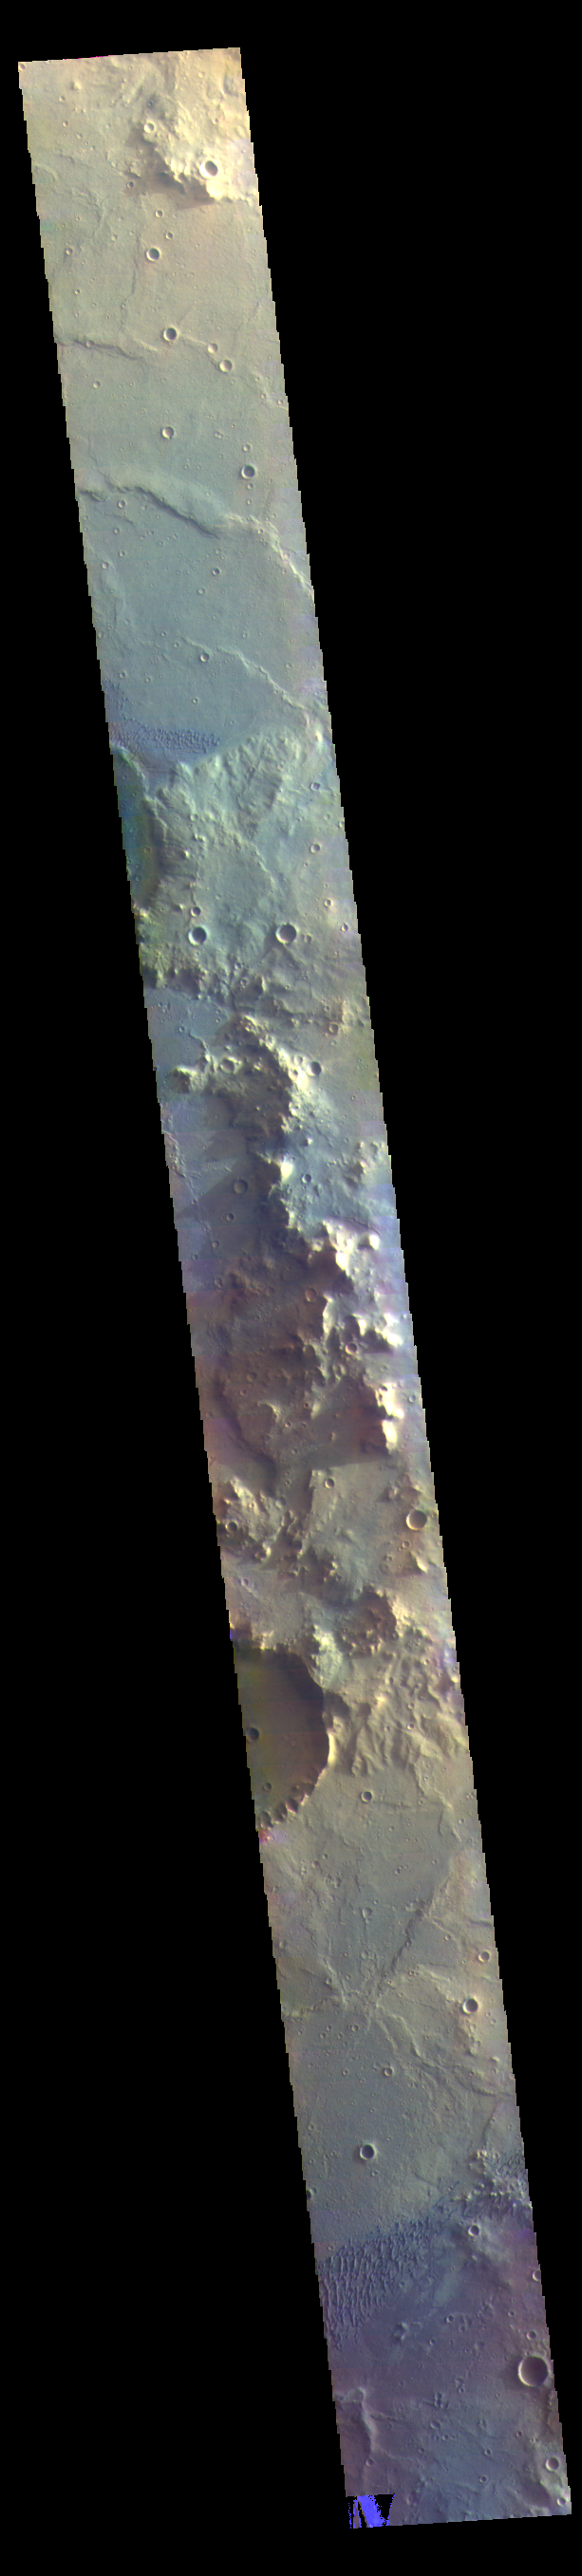

Herschel Crater – False Color

This VIS image shows part of the floor of Herschel Crater. Sand dunes are visible at the bottom of the image. The dark blue in this false color image typically indicates basaltic sands. Early morning shadows can be seen to the left of the hills at the center of the image. Herschel Crater is located in Terra Cimmeria.

The THEMIS VIS camera contains 5 filters. The data from different filters can be combined in multiple ways to create a false color image. These false color images may reveal subtle variations of the surface not easily identified in a single band image.

Credit: NASA/JPL-Caltech/ASU